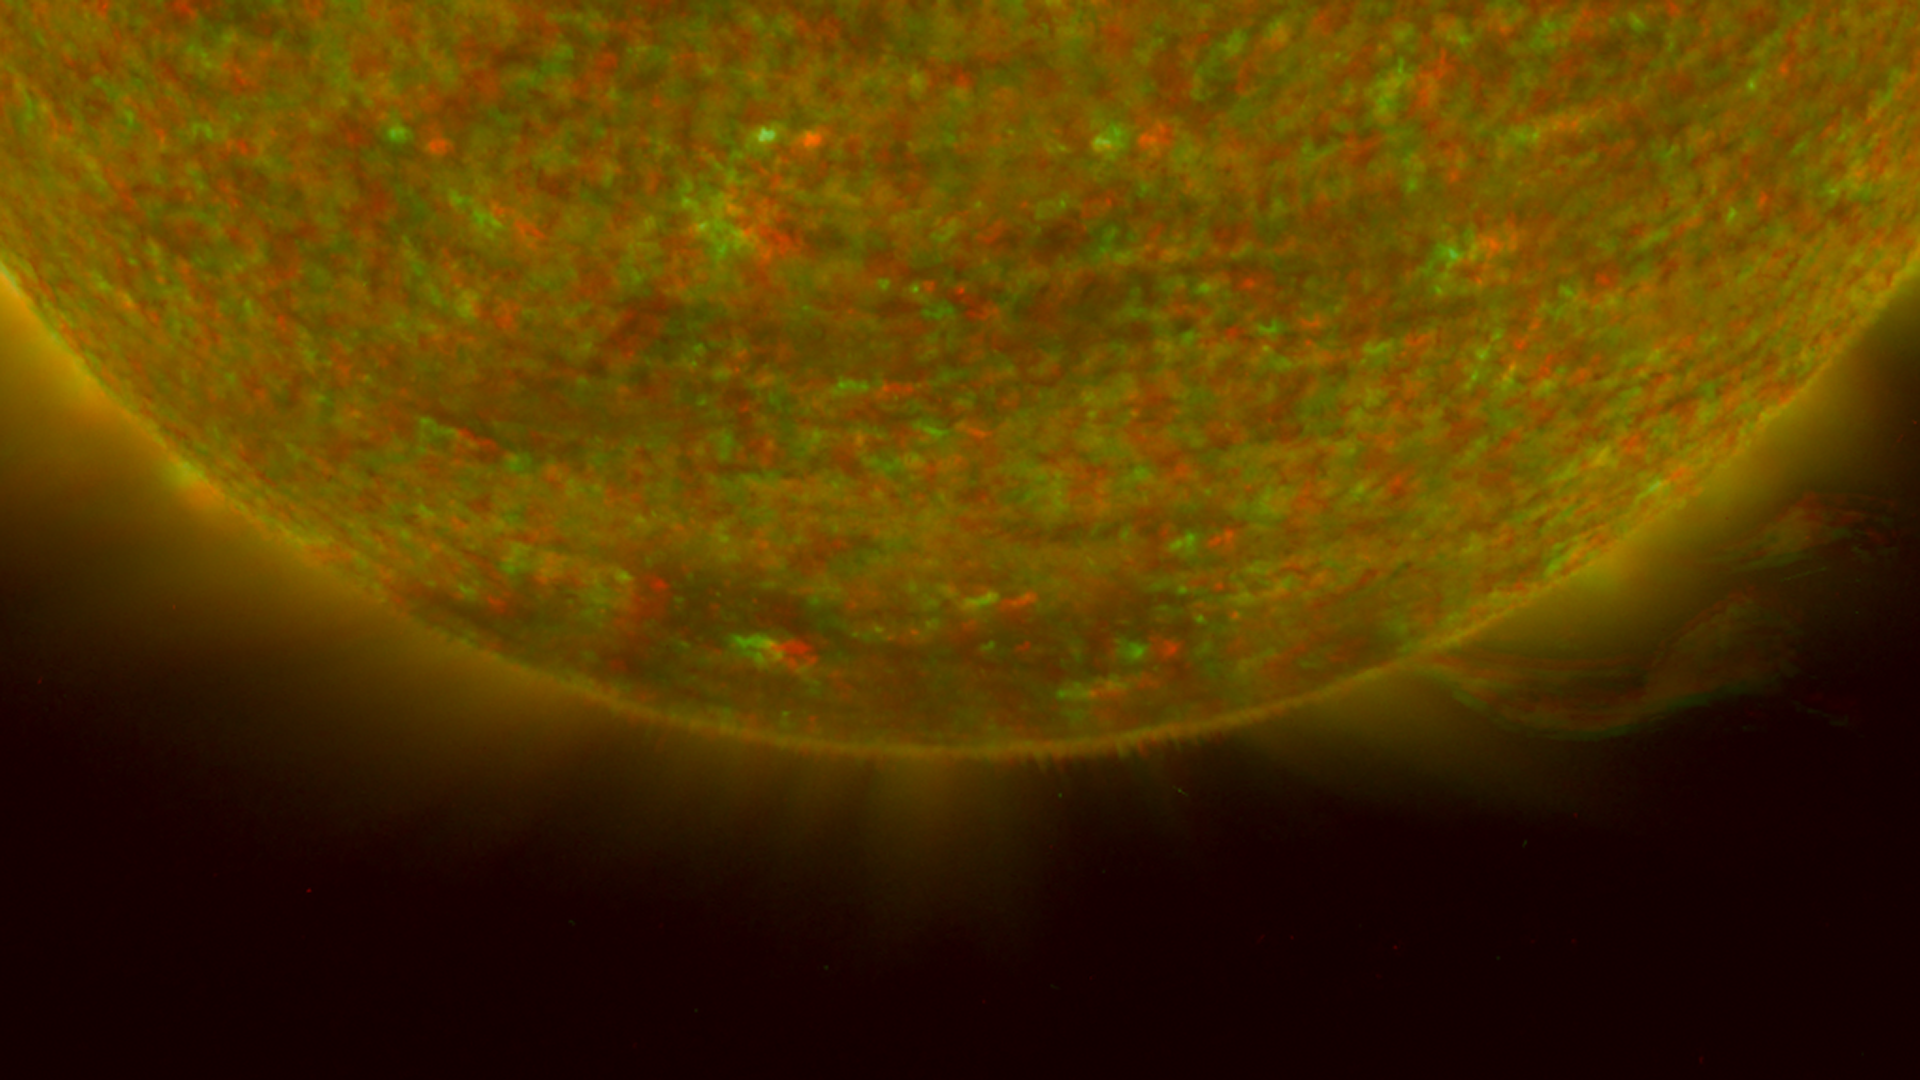

South Pole of the Sun, March 20, 2007 (Anaglyph)

Figure 1: This image was taken by the SECCHI Extreme UltraViolet Imager (EUVI) mounted on the STEREO-B spacecraft. STEREO-B is located behind the Earth, and follows the Earth in orbit around the Sun. This location enables us to view the Sun from the position of a virtual left eye in space.Figure 2: This image was taken by the SECCHI Extreme UltraViolet Imager (EUVI) mounted on the STEREO-A spacecraft. STEREO-A is located ahead of the Earth, and leads the Earth in orbit around the Sun, This location enables us to view the Sun from the position of a virtual right eye in space.
NASA’s Solar TErrestrial RElations Observatory (STEREO) satellites have provided the first three-dimensional images of the Sun. For the first time, scientists will be able to see structures in the Sun’s atmosphere in three dimensions. The new view will greatly aid scientists’ ability to understand solar physics and thereby improve space weather forecasting.

This image is a composite of left and right eye color image pairs taken by the SECCHI Extreme UltraViolet Imager (EUVI) mounted on the STEREO-B and STEREO-A spacecraft. STEREO-B is located behind the Earth, and follows the Earth in orbit around the Sun. This location enables us to view the Sun from the position of a virtual left eye in space. STEREO-A is located ahead of the Earth, and leads the Earth in orbit around the Sun, This location enables us to view the Sun from the position of a virtual right eye in space.

The EUVI imager is sensitive to wavelengths of light in the extreme ultraviolet portion of the spectrum. EUVI bands at wavelengths of 304, 171 and 195 Angstroms have been mapped to the red blue and green visible portion of the spectrum; and processed to emphasize the three-dimensional structure of the solar material.

STEREO, a two-year mission, launched October 2006, will provide a unique and revolutionary view of the Sun-Earth System. The two nearly identical observatories — one ahead of Earth in its orbit, the other trailing behind — will trace the flow of energy and matter from the Sun to Earth. They will reveal the 3D structure of coronal mass ejections; violent eruptions of matter from the sun that can disrupt satellites and power grids, and help us understand why they happen. STEREO will become a key addition to the fleet of space weather detection satellites by providing more accurate alerts for the arrival time of Earth-directed solar ejections with its unique side-viewing perspective.

STEREO is the third mission in NASA’s Solar Terrestrial Probes program within NASA’s Science Mission Directorate, Washington. The Goddard Science and Exploration Directorate manages the mission, instruments, and science center. The Johns Hopkins University Applied Physics Laboratory, Laurel, Md., designed and built the spacecraft and is responsible for mission operations. The imaging and particle detecting instruments were designed and built by scientific institutions in the U.S., UK, France, Germany, Belgium, Netherlands, and Switzerland. JPL is a division of the California Institute of Technology in Pasadena.

Credit: NASA/JPL-Caltech/NRL/GSFC